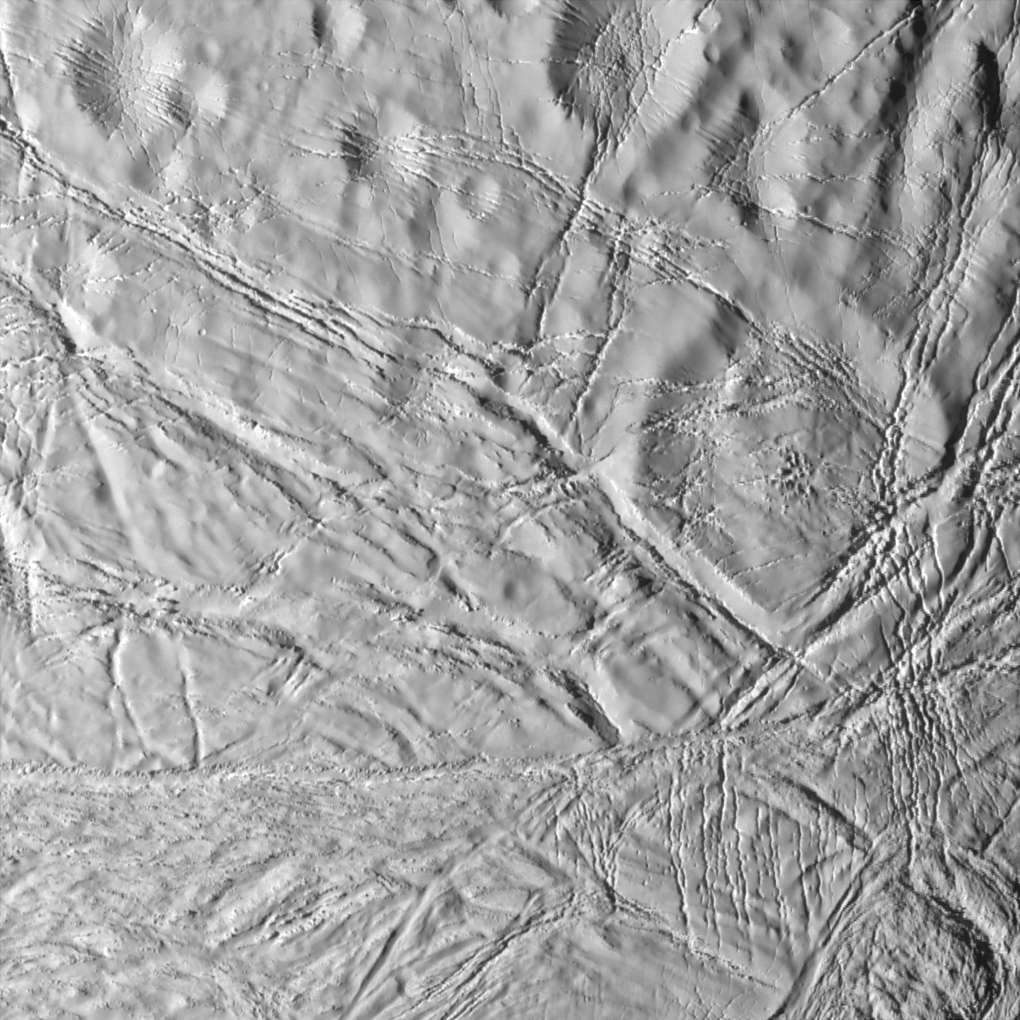

Craters and Cracks

This dramatic scene from Cassini illustrates an array of processes on Saturn’s moon Enceladus, a once geologically active world. Most of the larger craters appear to have softened from their original, presumably crisp appearance, and are cross-cut here by numerous faults.

Cassini acquired this high-resolution view of Enceladus during its closest encounter yet with any moon of Saturn.

Toward the bottom of the scene, terrain containing fractured and softened craters gives way to essentially non-cratered terrain consisting of tectonic faults.

The softened craters, fractured plains and wrinkled terrain on Enceladus suggest geologic activity has taken place in several episodes during the satellite’s history. This activity might continue into the present time, although imaging team scientists have seen no evidence for current activity on the moon.

Illumination of the scene is from the left. The image was obtained in visible light with the Cassini spacecraft narrow-angle camera on July 14, 2005, at a distance of about 11,500 kilometers (7,150 miles) from Enceladus, and at a Sun-Enceladus-spacecraft, or phase, angle of 46 degrees. The image scale is 67 meters (220 feet) per pixel. The image’s contrast has been enhanced to aid visibility of surface features.

The Cassini-Huygens mission is a cooperative project of NASA, the European Space Agency and the Italian Space Agency. The Jet Propulsion Laboratory, a division of the California Institute of Technology in Pasadena, manages the mission for NASA’s Science Mission Directorate, Washington, D.C. The Cassini orbiter and its two onboard cameras were designed, developed and assembled at JPL. The imaging team is based at the Space Science Institute, Boulder, Colo.

Credit: NASA/JPL/Space Science Institute